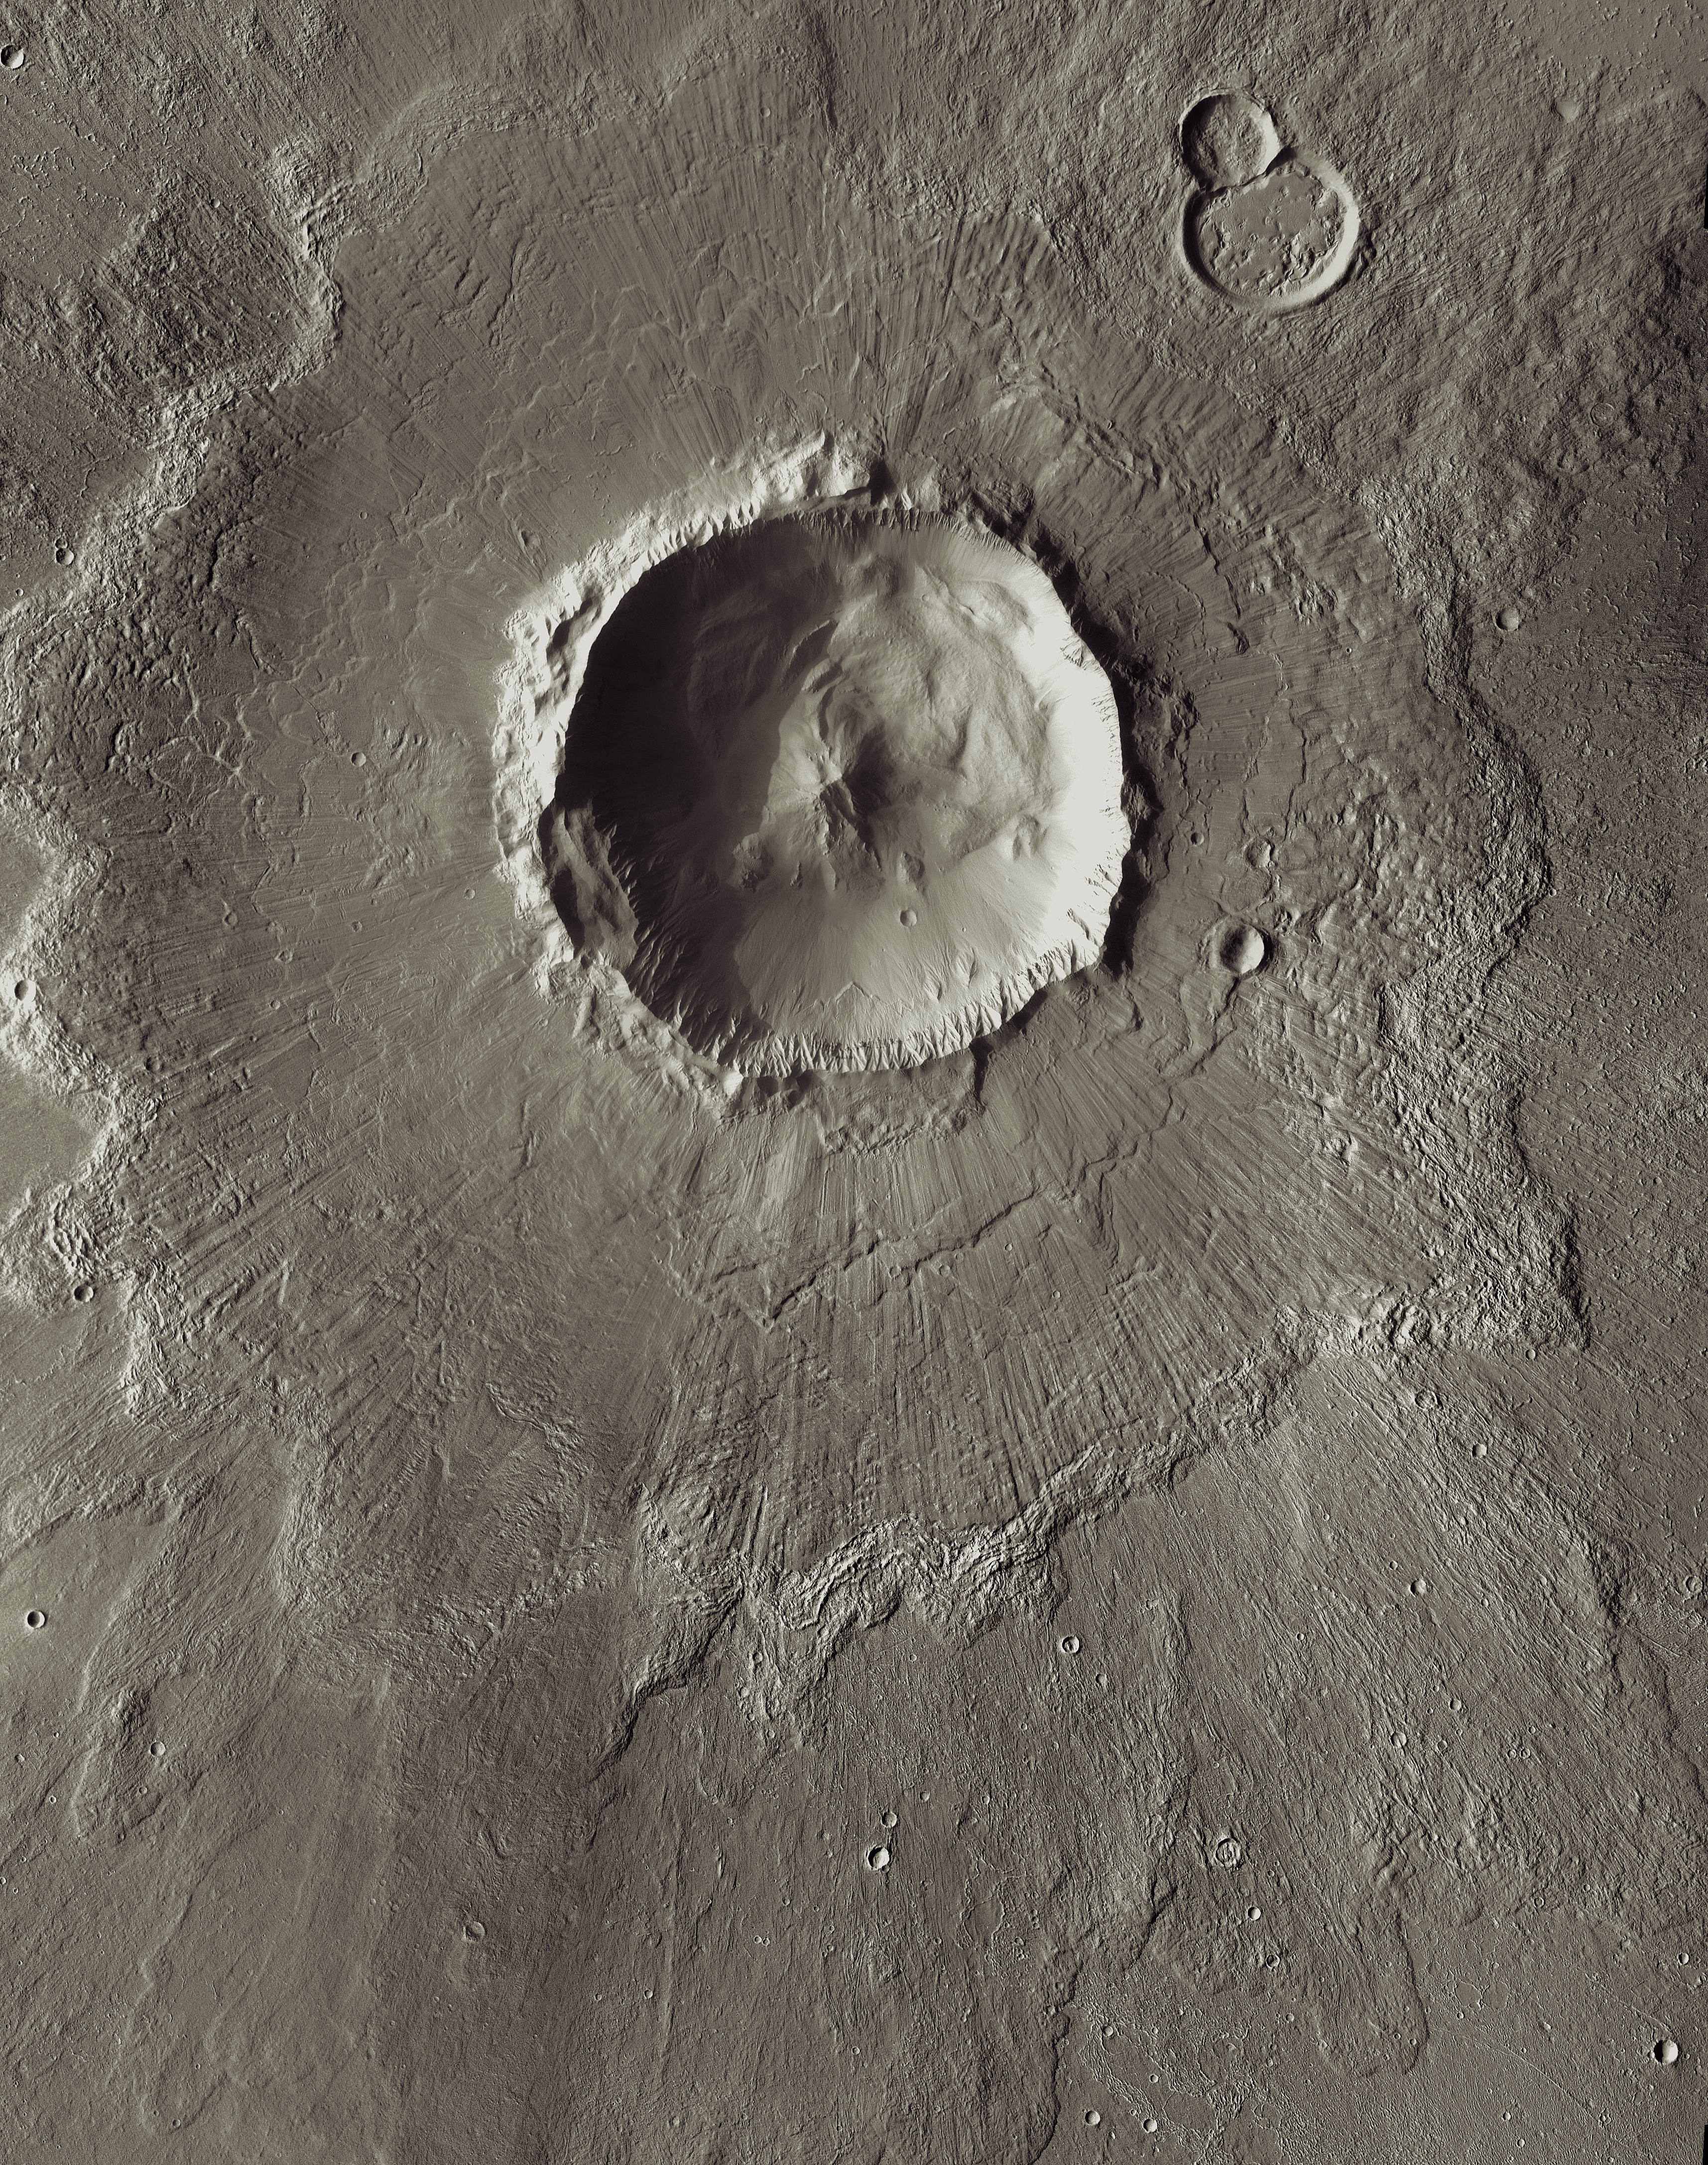

Mars Odyssey All Stars: Bacolor Crater

Bacolor Crater is a magnificent impact feature about 20 kilometers (12 miles) wide. The lines on the ejecta blanket surrounding the crater rim come from a surge of superheated gas and debris flying outward in the wake of the meteorite impact that made the crater.

This view combines images taken during the period from September 2002 to October 2005 by the Thermal Emission Imaging System instrument on NASA’s Mars Odyssey orbiter. It is part of a special set of images marking the occasion of Odyssey becoming the longest-working Mars spacecraft in history. The pictured location on Mars is 33 degrees north latitude, 118.6 degrees east longitude.

NASA’s Jet Propulsion Laboratory manages the 2001 Mars Odyssey mission for NASA’s Science Mission Directorate, Washington, D.C. The Thermal Emission Imaging System (THEMIS) was developed by Arizona State University, Tempe, in collaboration with Raytheon Santa Barbara Remote Sensing. The THEMIS investigation is led by Dr. Philip Christensen at Arizona State University. Lockheed Martin Astronautics, Denver, is the prime contractor for the Odyssey project, and developed and built the orbiter. Mission operations are conducted jointly from Lockheed Martin and from JPL, a division of the California Institute of Technology in Pasadena.

Credit: NASA/JPL-Caltech/ASU